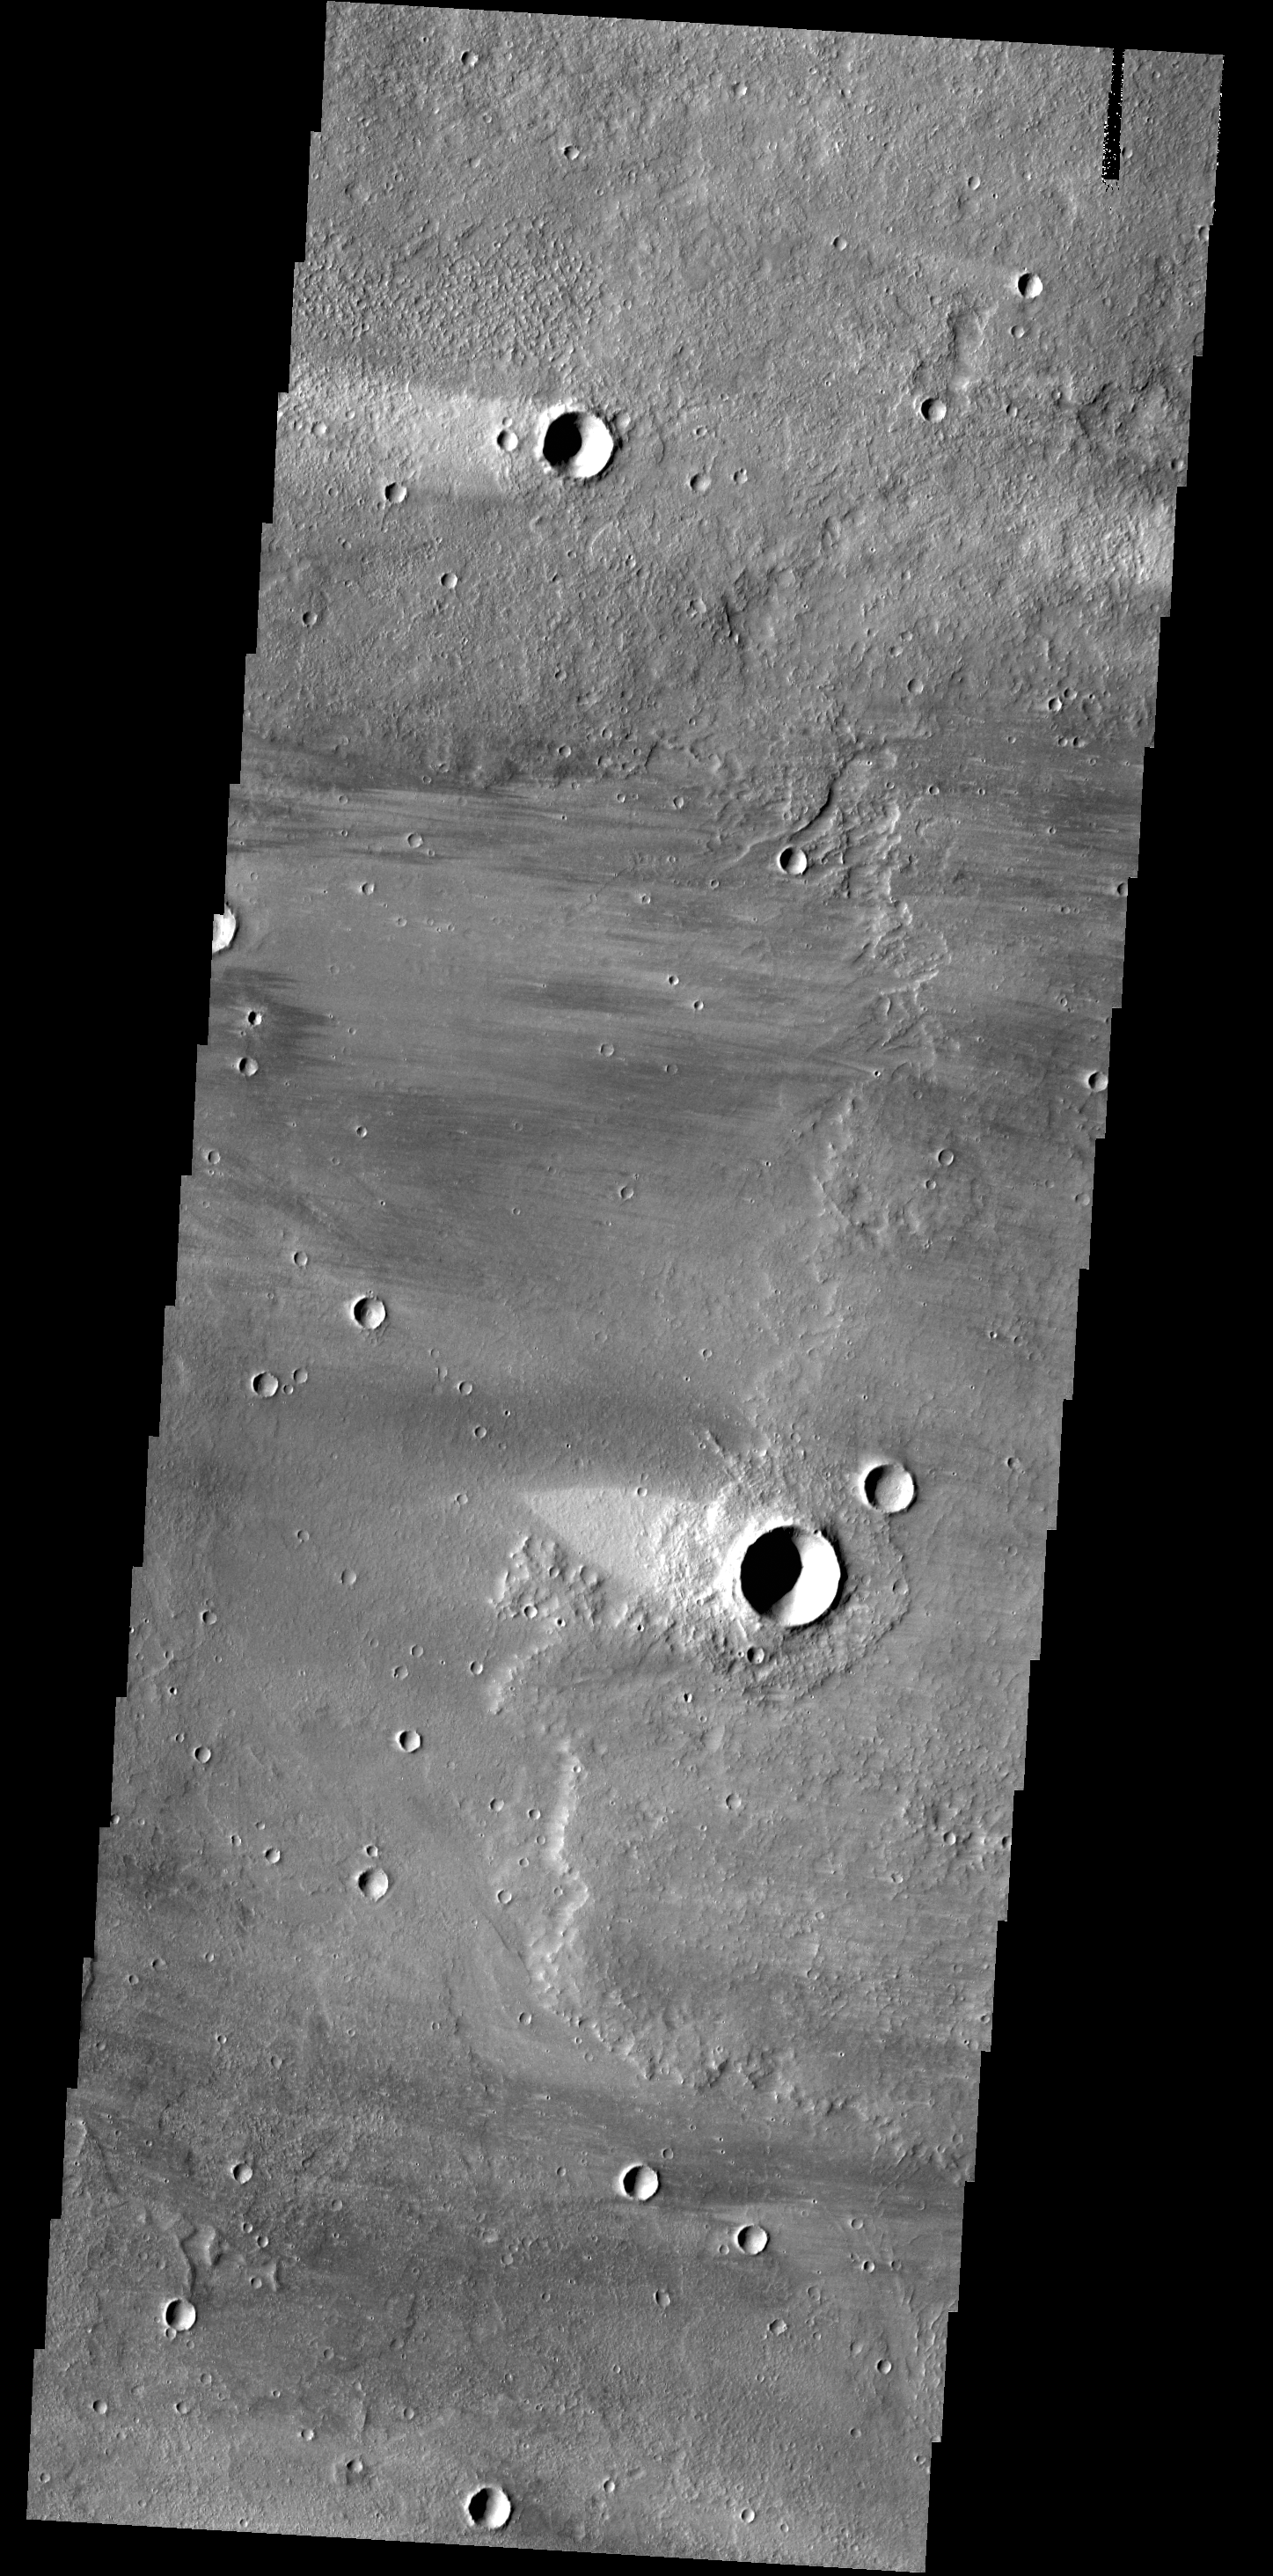

Wind Streaks

Today’s VIS image shows windstreaks on the volcanic surface between Alba Mons and Acheron Fossae.

Credit: NASA/JPL-Caltech/ASU